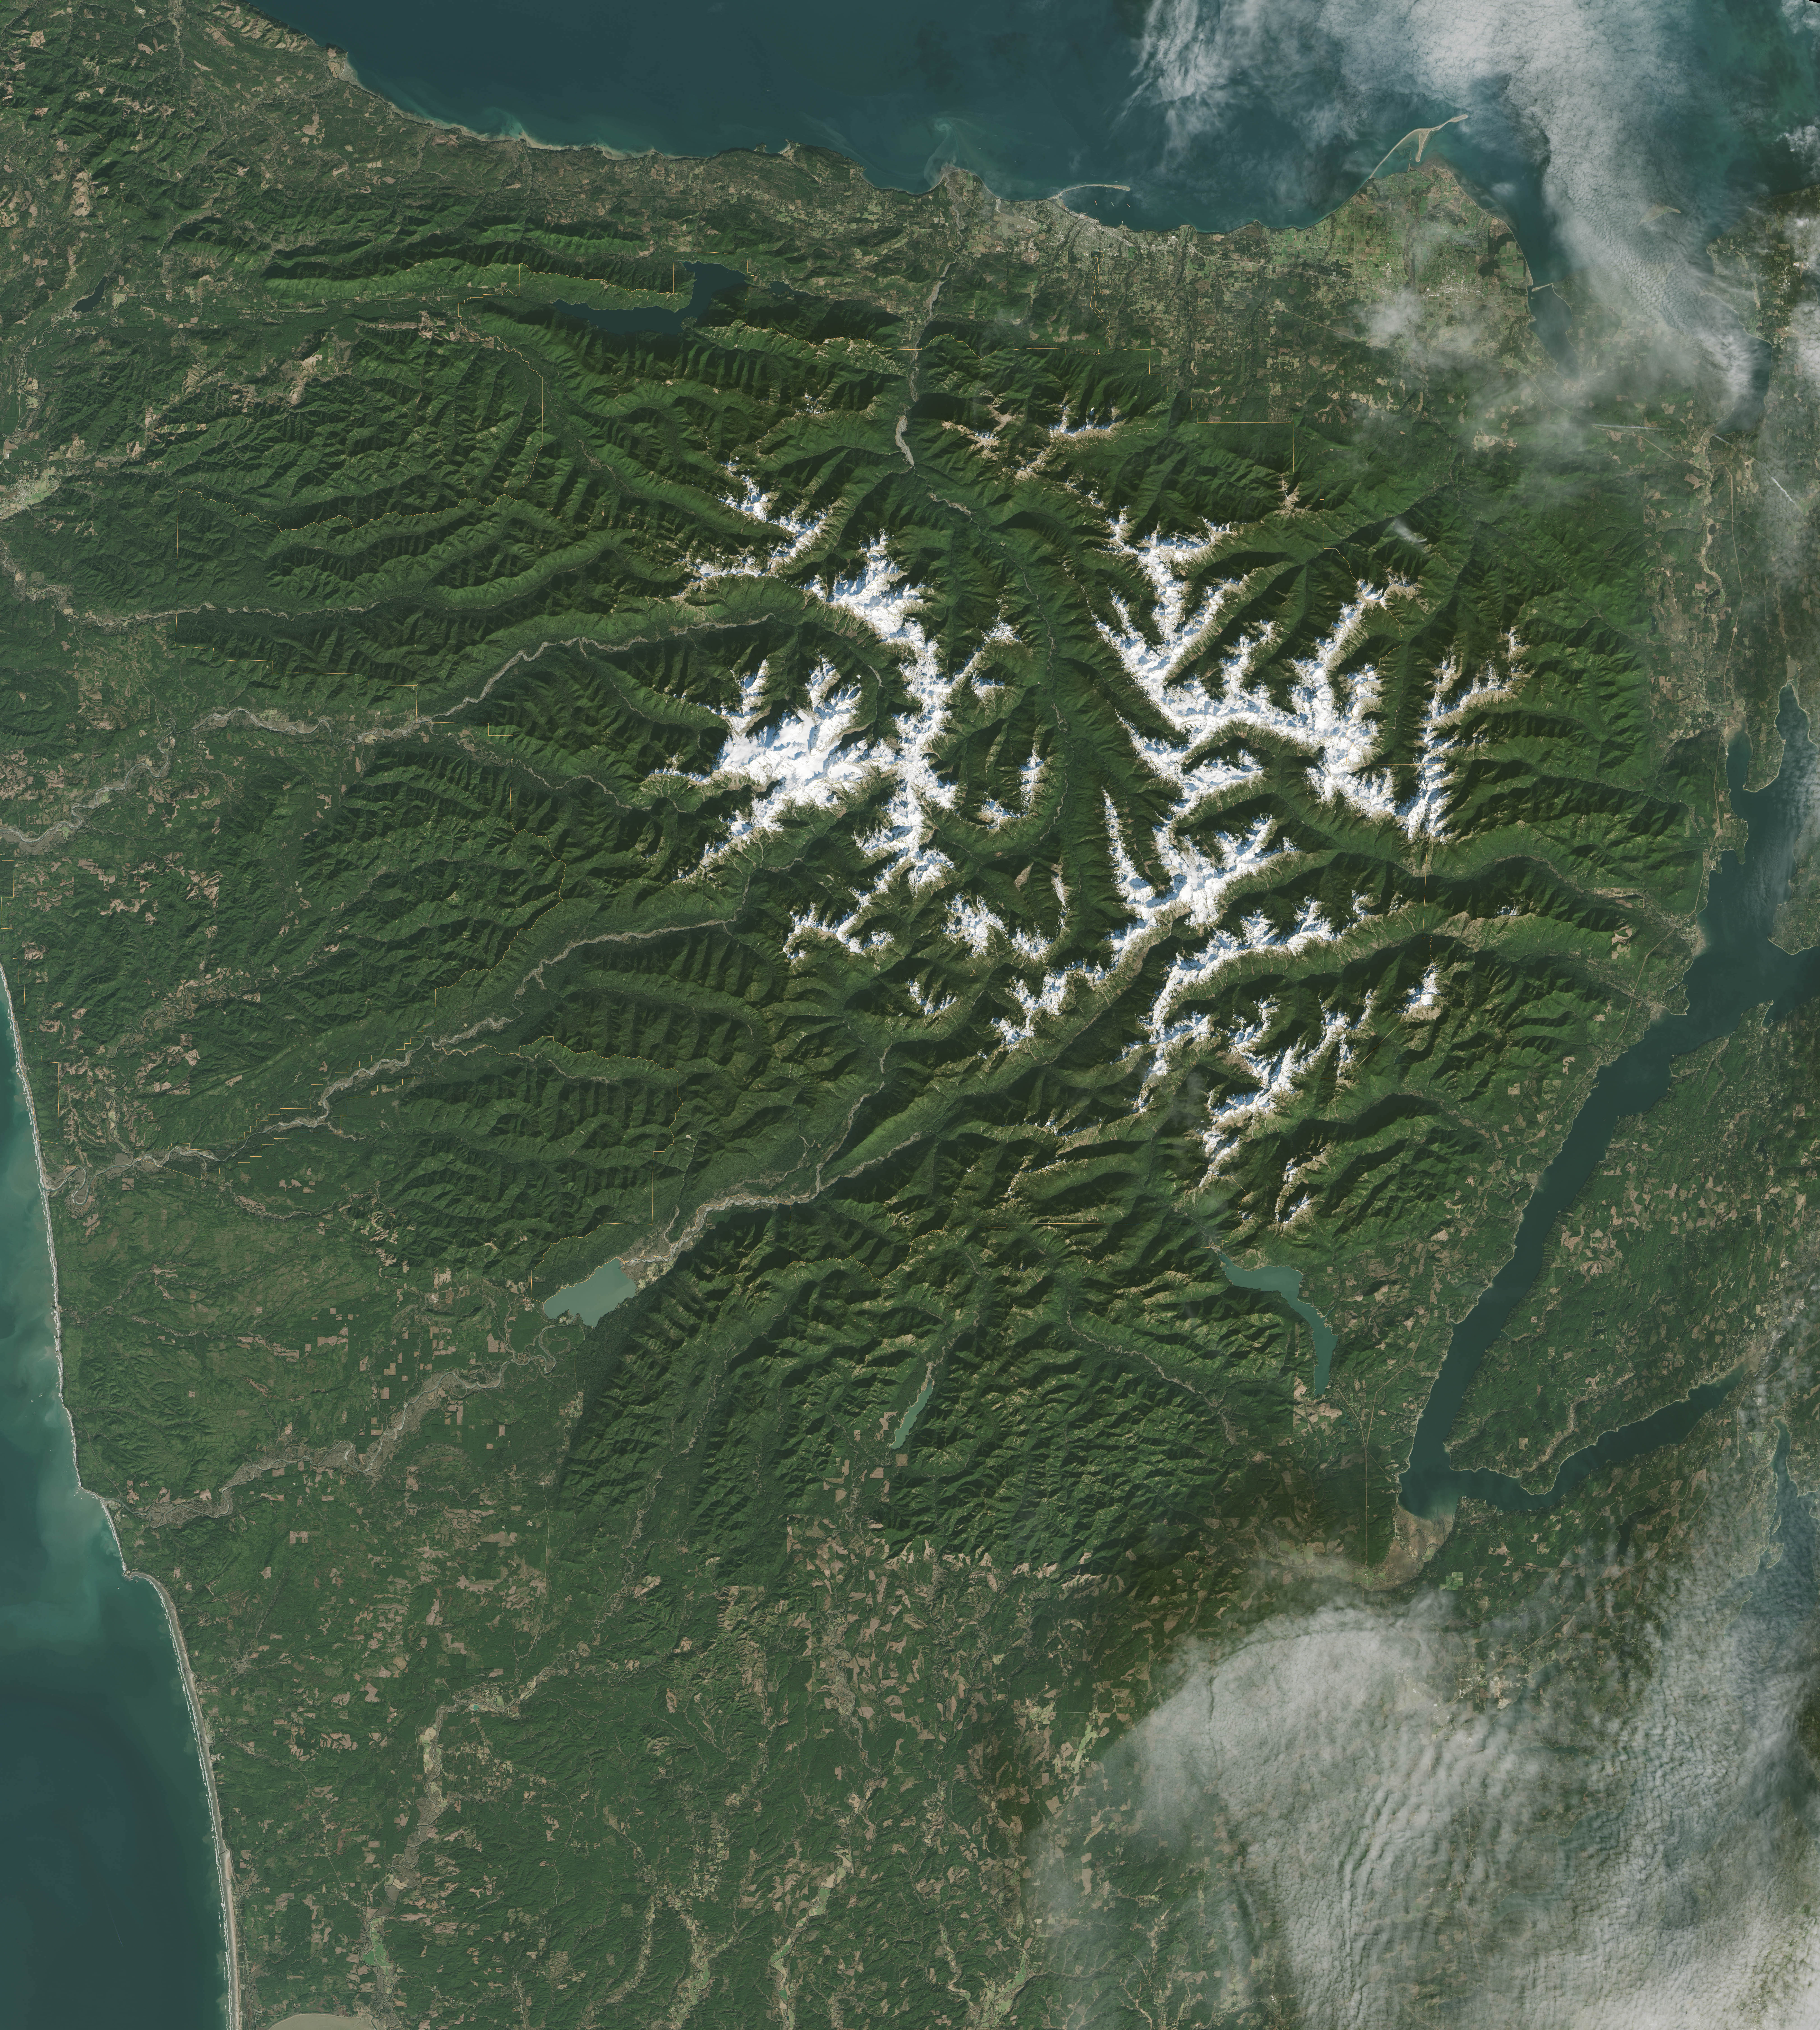

Olympic National Park

It has to be one of America’s most diverse national park landscapes. If you walked from west to east across Olympic National Park, you would start at the rocky Pacific shoreline, move into rare temperate rainforests and lush river valleys, ascend glaciers and rugged mountain peaks, and then descend into a comparatively dry rain shadow and alpine forest. From the beach to the top of Mount Olympus, you would rise 7,980 feet (2430 meters) above sea level. Situated on the Olympic Peninsula in northwestern Washington, these lands were first set aside as a national monument in 1909 by Theodore Roosevelt. Twenty-nine years later, his cousin Franklin officially established Olympic National Park. International institutions have also made a case for treasuring this land, as the area was declared an International Biosphere Reserve in 1976 and a World Heritage Site in 1981. The park encompasses nearly 923,000 acres of wild lands, including 60 named glaciers, 73 miles of coast, and 3,000 miles of rivers and streams.

Credit: NASA/Landsat8